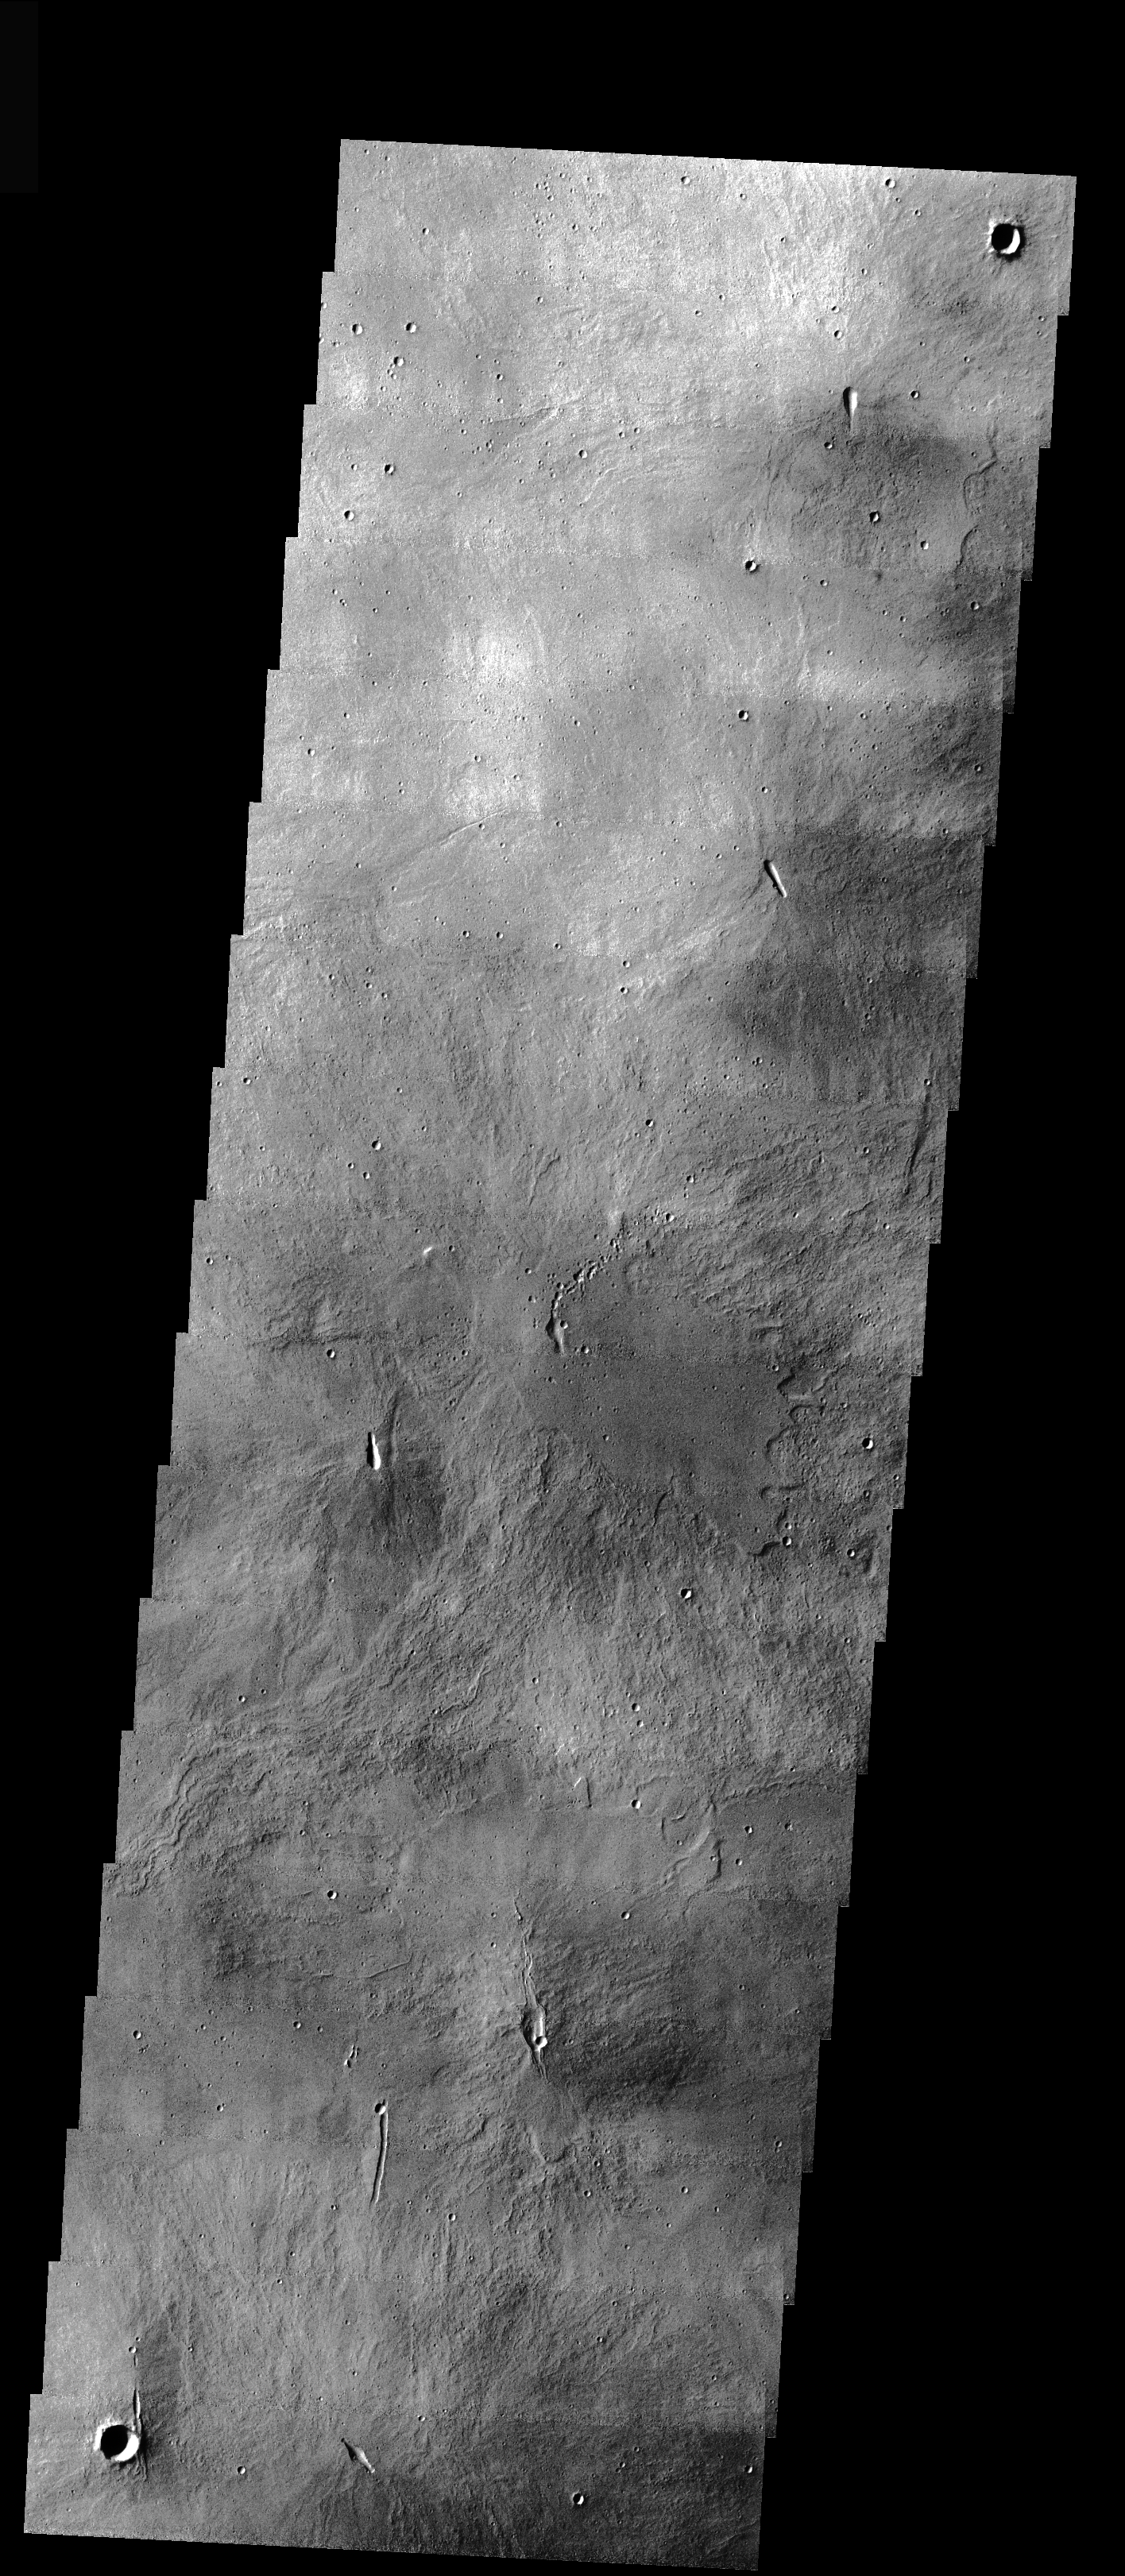

Arsia Mons Caldera

This VIS image shows part of the summit calera of Arsia Mons. There are numerous small volcanic constructs with lava flows in the image. The vents of these small volcanoes fall along the NE alignment of the large volcanoes.

Image information: VIS instrument. Latitude -9, Longitude 239.8 East (120.2 West). 17 meter/pixel resolution.

Note: this THEMIS visual image has not been radiometrically nor geometrically calibrated for this preliminary release. An empirical correction has been performed to remove instrumental effects. A linear shift has been applied in the cross-track and down-track direction to approximate spacecraft and planetary motion. Fully calibrated and geometrically projected images will be released through the Planetary Data System in accordance with Project policies at a later time.

NASA’s Jet Propulsion Laboratory manages the 2001 Mars Odyssey mission for NASA’s Office of Space Science, Washington, D.C. The Thermal Emission Imaging System (THEMIS) was developed by Arizona State University, Tempe, in collaboration with Raytheon Santa Barbara Remote Sensing. The THEMIS investigation is led by Dr. Philip Christensen at Arizona State University. Lockheed Martin Astronautics, Denver, is the prime contractor for the Odyssey project, and developed and built the orbiter. Mission operations are conducted jointly from Lockheed Martin and from JPL, a division of the California Institute of Technology in Pasadena.

Credit: NASA/JPL/Arizona State University